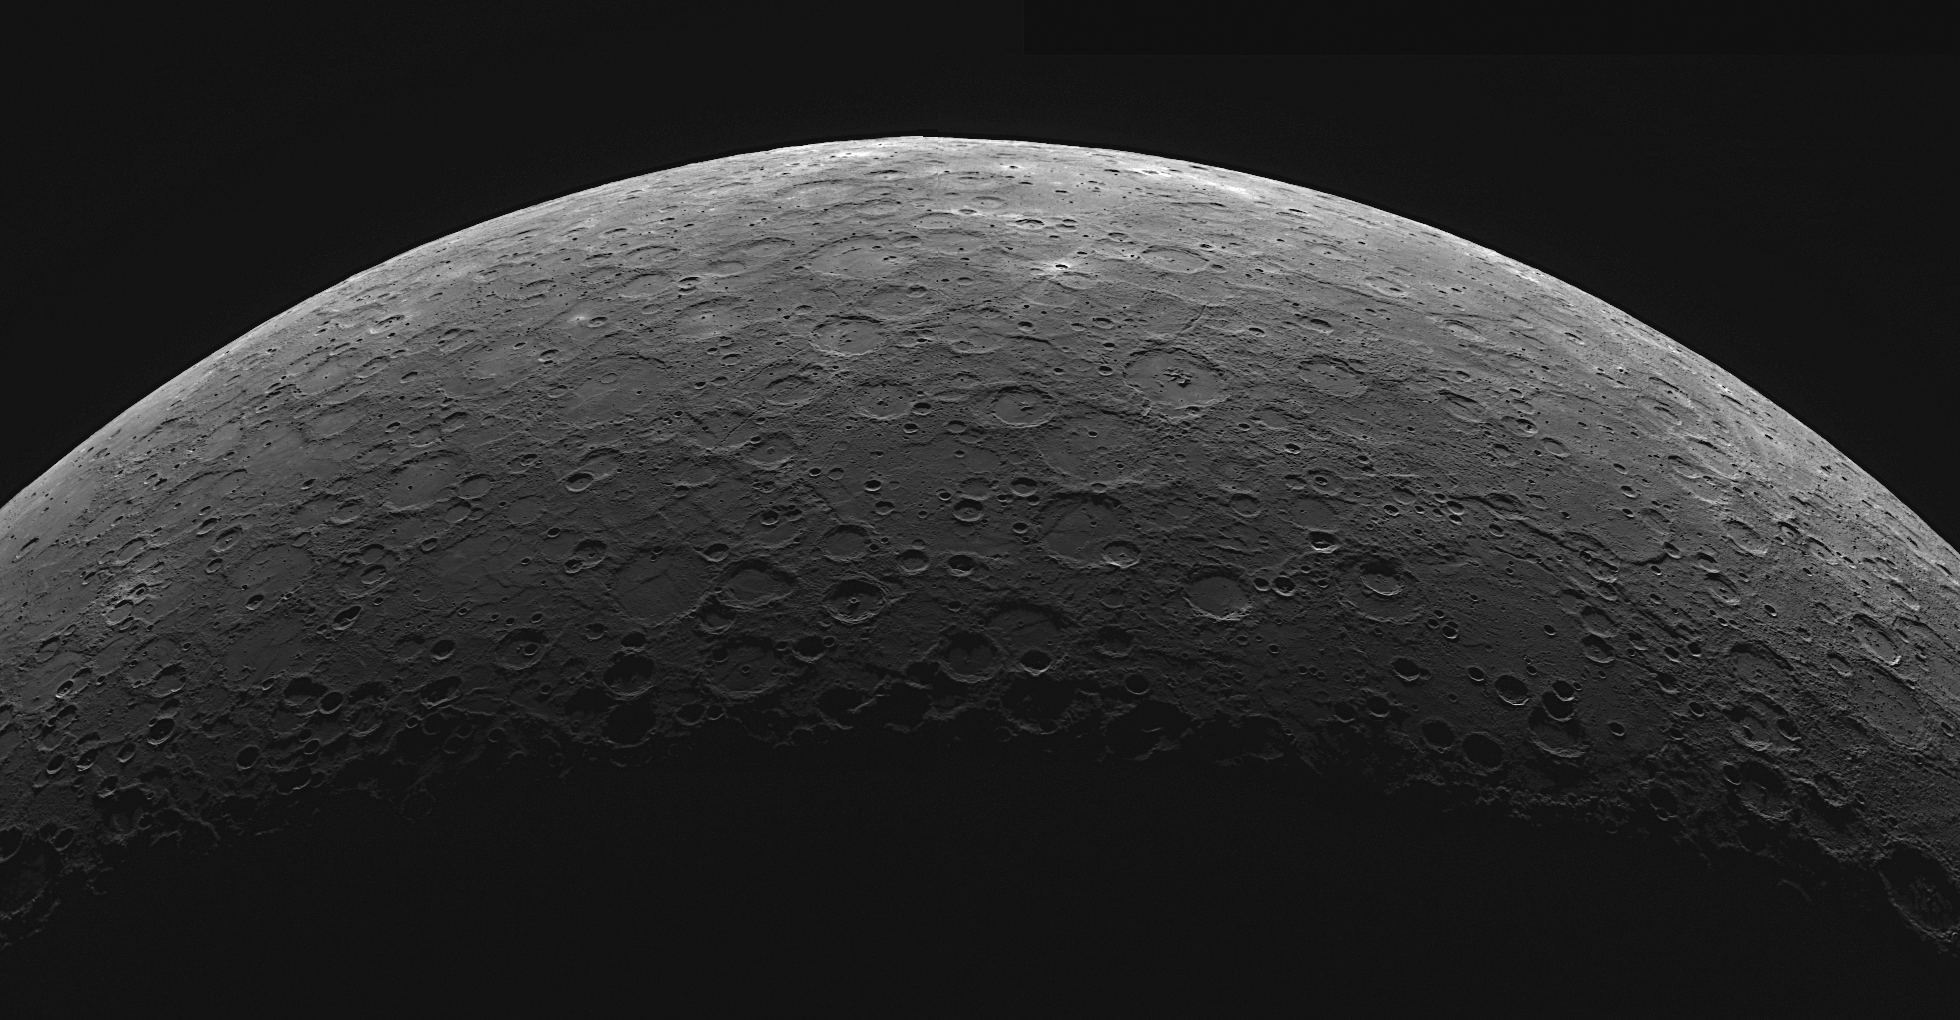

A Mercury Christmas Carol

(to the music of Rudolph the Red-Nosed Reindeer)

Mercury the Smallest Planet

You know Jupiter, and Neptune, and Saturn, and Uranus,
Earth, and Mars, and of course also Venus.
But do you recall
The smallest planet of all?

Mercury, the smallest planet,
Is so very near the Sun.
And if you could go there
The temperature might be 801 (degrees Fahrenheit!).

All of the other planets
Used to get a lot more press.
Mercury, the smallest planet,
Was talked about so much less.

Then one jolly Saint Patrick’s Day,
MESSENGER came to stay.
“Mercury with your mystery,
Won’t you share your history?”

Then how the exploration started,
With so much discovery!
Mercury, the smallest planet,
How fascinating you’ve come to be!

Happy Holidays from the MESSENGER team!

This image is a mosaic of two images that were acquired as part of MDIS’s limb imaging campaign. Once per week, MDIS captures images of Mercury’s limb, with an emphasis on imaging the southern hemisphere limb. These limb images provide information about Mercury’s shape and complement measurements of topography made by the Mercury Laser Altimeter (MLA) of Mercury’s northern hemisphere.

Date acquired: October 23, 2012
Image Mission Elapsed Time (MET): 259459446, 259459541
Image ID: 2817577, 2817578
Instrument: Wide Angle Camera (WAC) of the Mercury Dual Imaging System (MDIS)
WAC filter: 7 (748 nanometers)
Center Latitude: -54.17°
Center Longitude: 148.6° E
Resolution: 1400 meters/pixel
Scale: Mercury’s diameter is 4880 kilometers (3030 miles)

The MESSENGER spacecraft is the first ever to orbit the planet Mercury, and the spacecraft’s seven scientific instruments and radio science investigation are unraveling the history and evolution of the Solar System’s innermost planet. Visit the Why Mercury? section of this website to learn more about the key science questions that the MESSENGER mission is addressing. During the one-year primary mission, MDIS acquired 88,746 images and extensive other data sets. MESSENGER is now in a year-long extended mission, during which plans call for the acquisition of more than 80,000 additional images to support MESSENGER’s science goals.

For information regarding the use of images, see the MESSENGER image use policy.

Credit: NASA/Johns Hopkins University Applied Physics Laboratory/Carnegie Institution of Washington